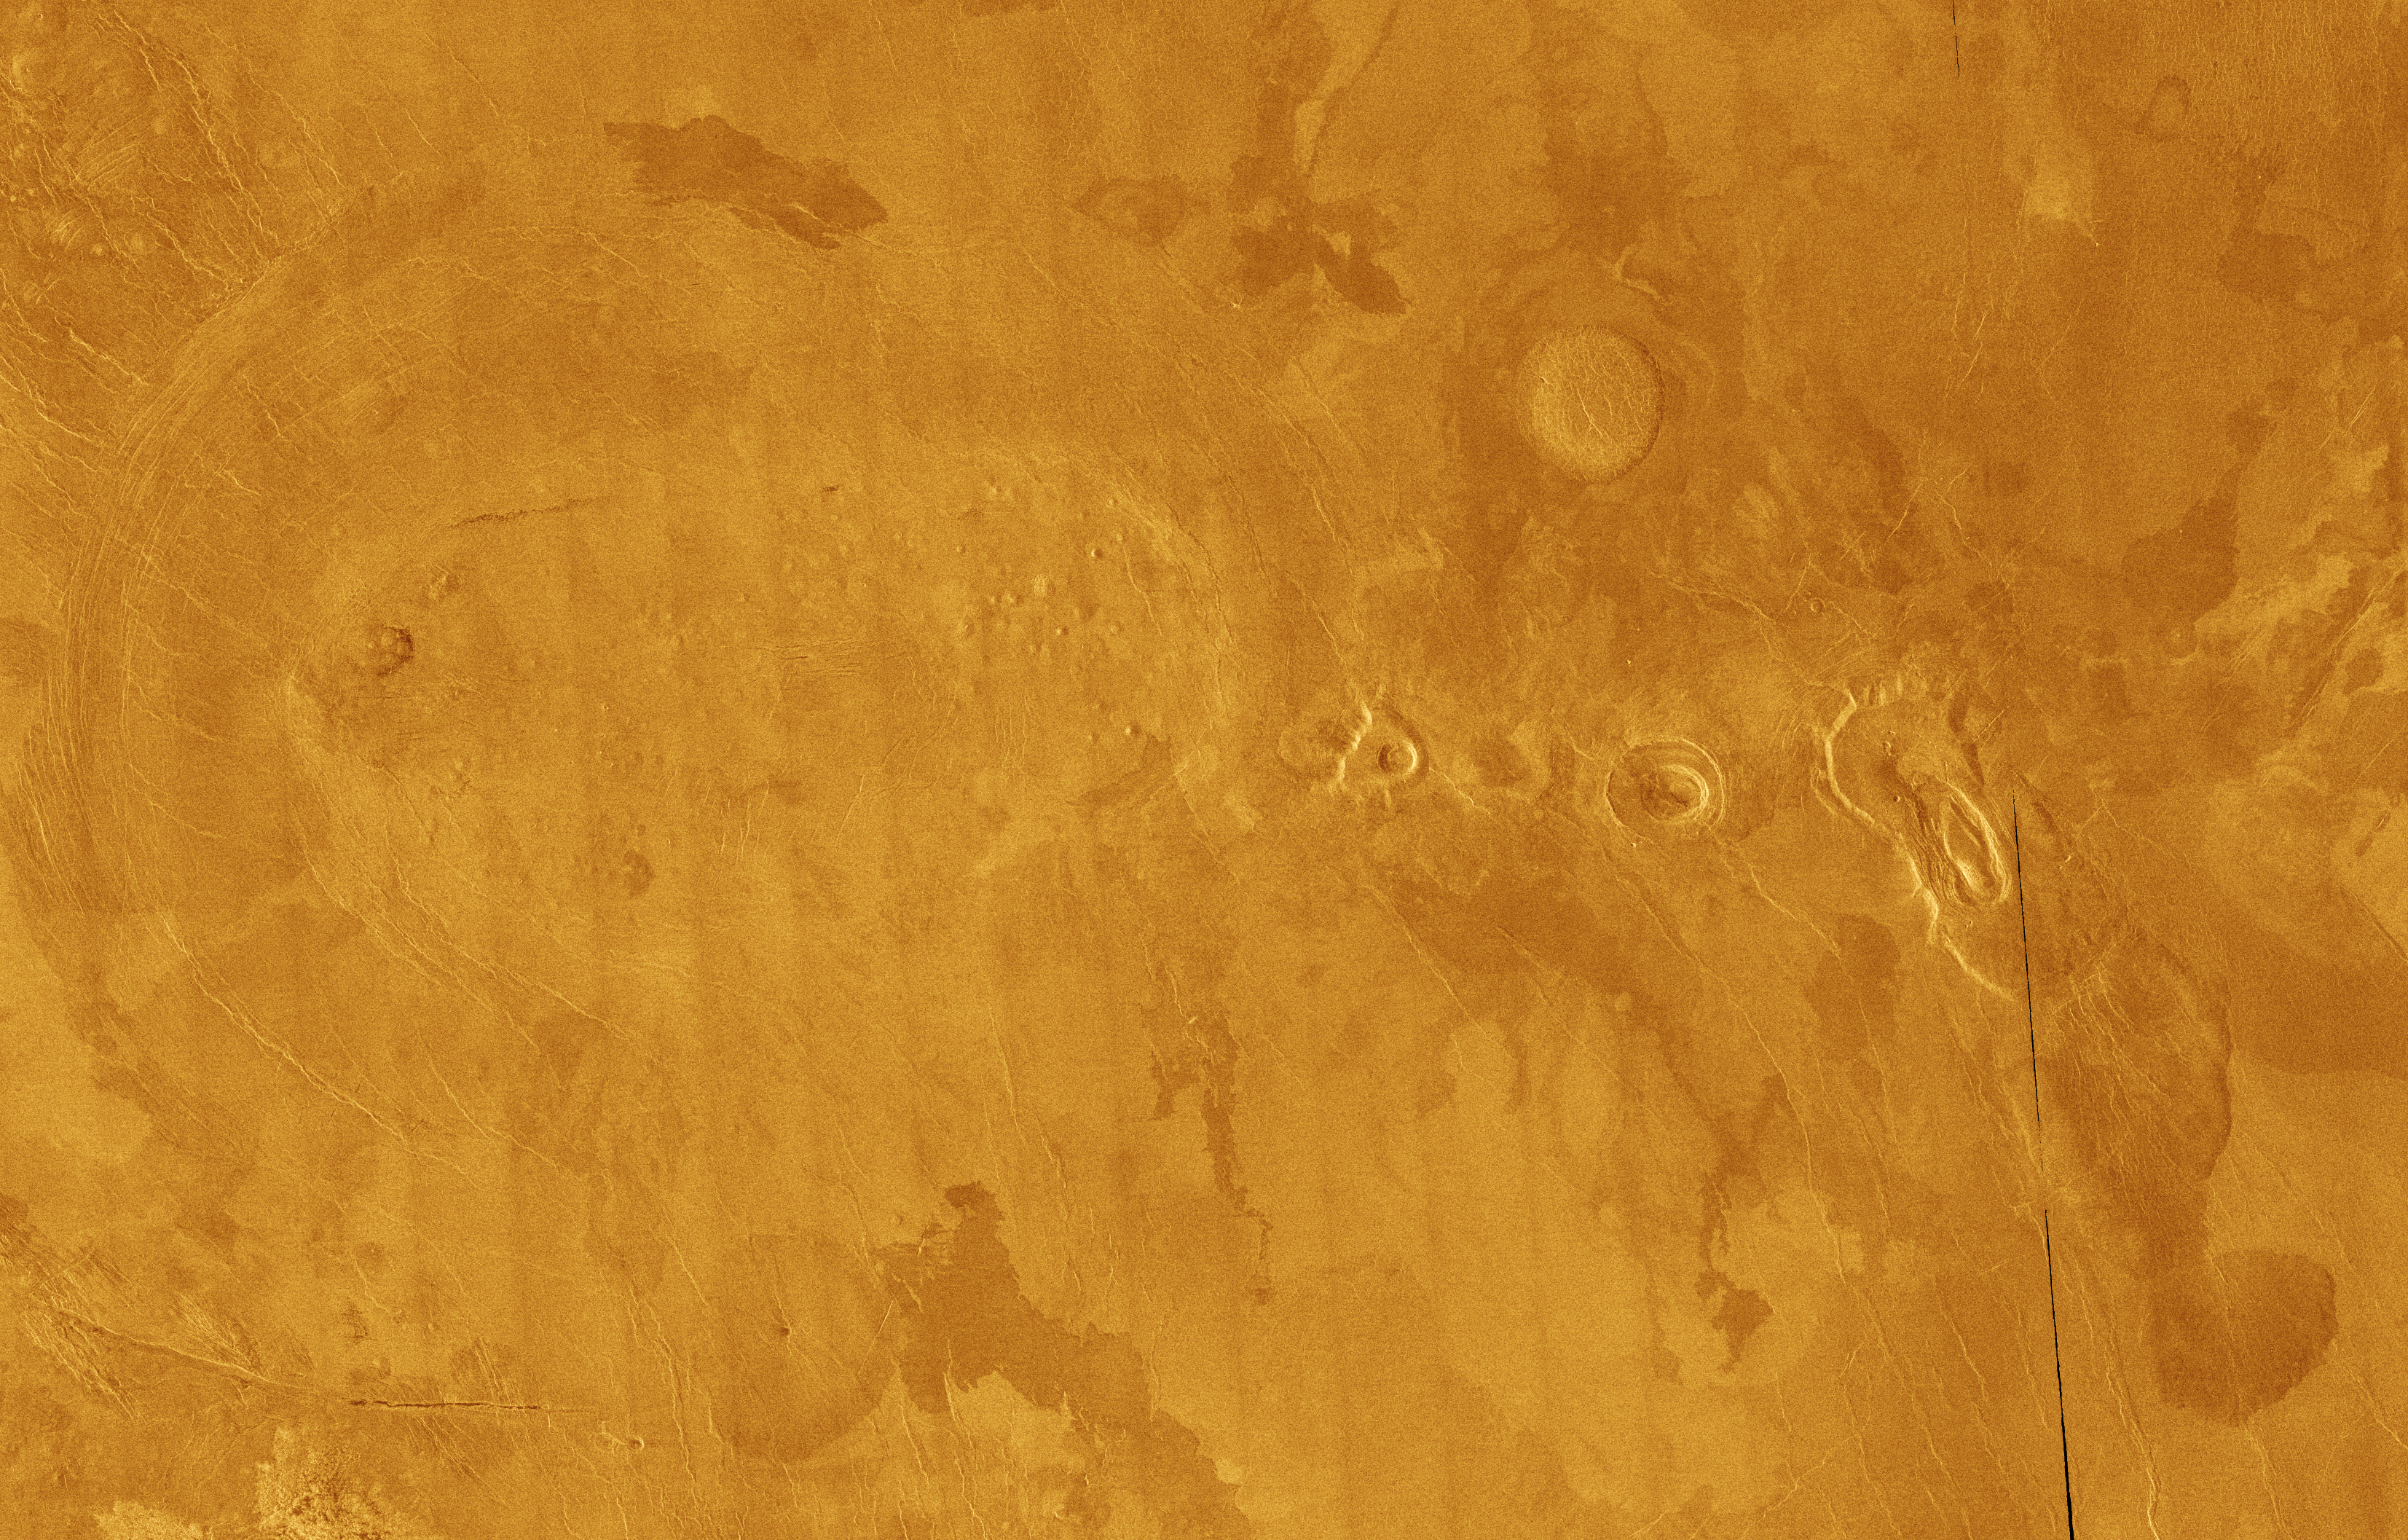

Venus – False Color of Volcanic Plains

This Magellan full-resolution mosaic of Venus, centered at 10 degrees north latitude, 301 degrees east longitude, shows an area replete with diverse volcanic features. The image, of an area 489 kilometers long by 311 kilometers wide (303 by 193 miles), is dominated by volcanic plains which appear mottled because of varying roughnesses of each solidified lava flow. The rougher the terrain the brighter it appears in the radar image. The small, bright bumps clustered in the left portion of the image are a grouping of small volcanoes called a shield field. Each shield volcano is approximately 2 to 5 kilometers (1.2 to 3.1 miles) in diameter and has very subdued relief. It is believed that the lava flows that make up each shield originates from a common source. To the right of the shield field is another type of volcano, called a scalloped dome. It is 25 kilometers (16 miles) in diameter and has a central pit. Some of the indistinct lobe-shaped pattern around the dome may either be lava flows or rocky debris which has fallen from the scalloped cliffs surrounding the domes. The small radial ridges characteristic of scalloped domes are remnants of catastrophic landslides. To the right of that feature is a large depression called a volcanic caldera. The caldera was formed when lava was expelled from an underground chamber, which when emptied, subsequently collapsed forming the depression. The feature furthermost to the east (right) is another scalloped dome, 35 kilometers (22 miles) in diameter. That feature is unusual in that lava came out through the southeastern margin, rafting a large portion of the dome for 20 kilometers (12 miles). The lava continues into the lower right portion of the area in the image. Its steep rounded boundaries suggest it was a very sticky, oozing lava. That same type of lava is what scientists propose formed the steep-sided domes such as the bright, round feature, slightly northeast of center. It is highly likely that the features are all part of a single volcanic complex, where a large body of molten rock formed beneath the surface feeding each of the volcanoes above. The presence of fractures in the west, partially surrounding the volcanoes supports this theory.

Credit: NASA/JPL